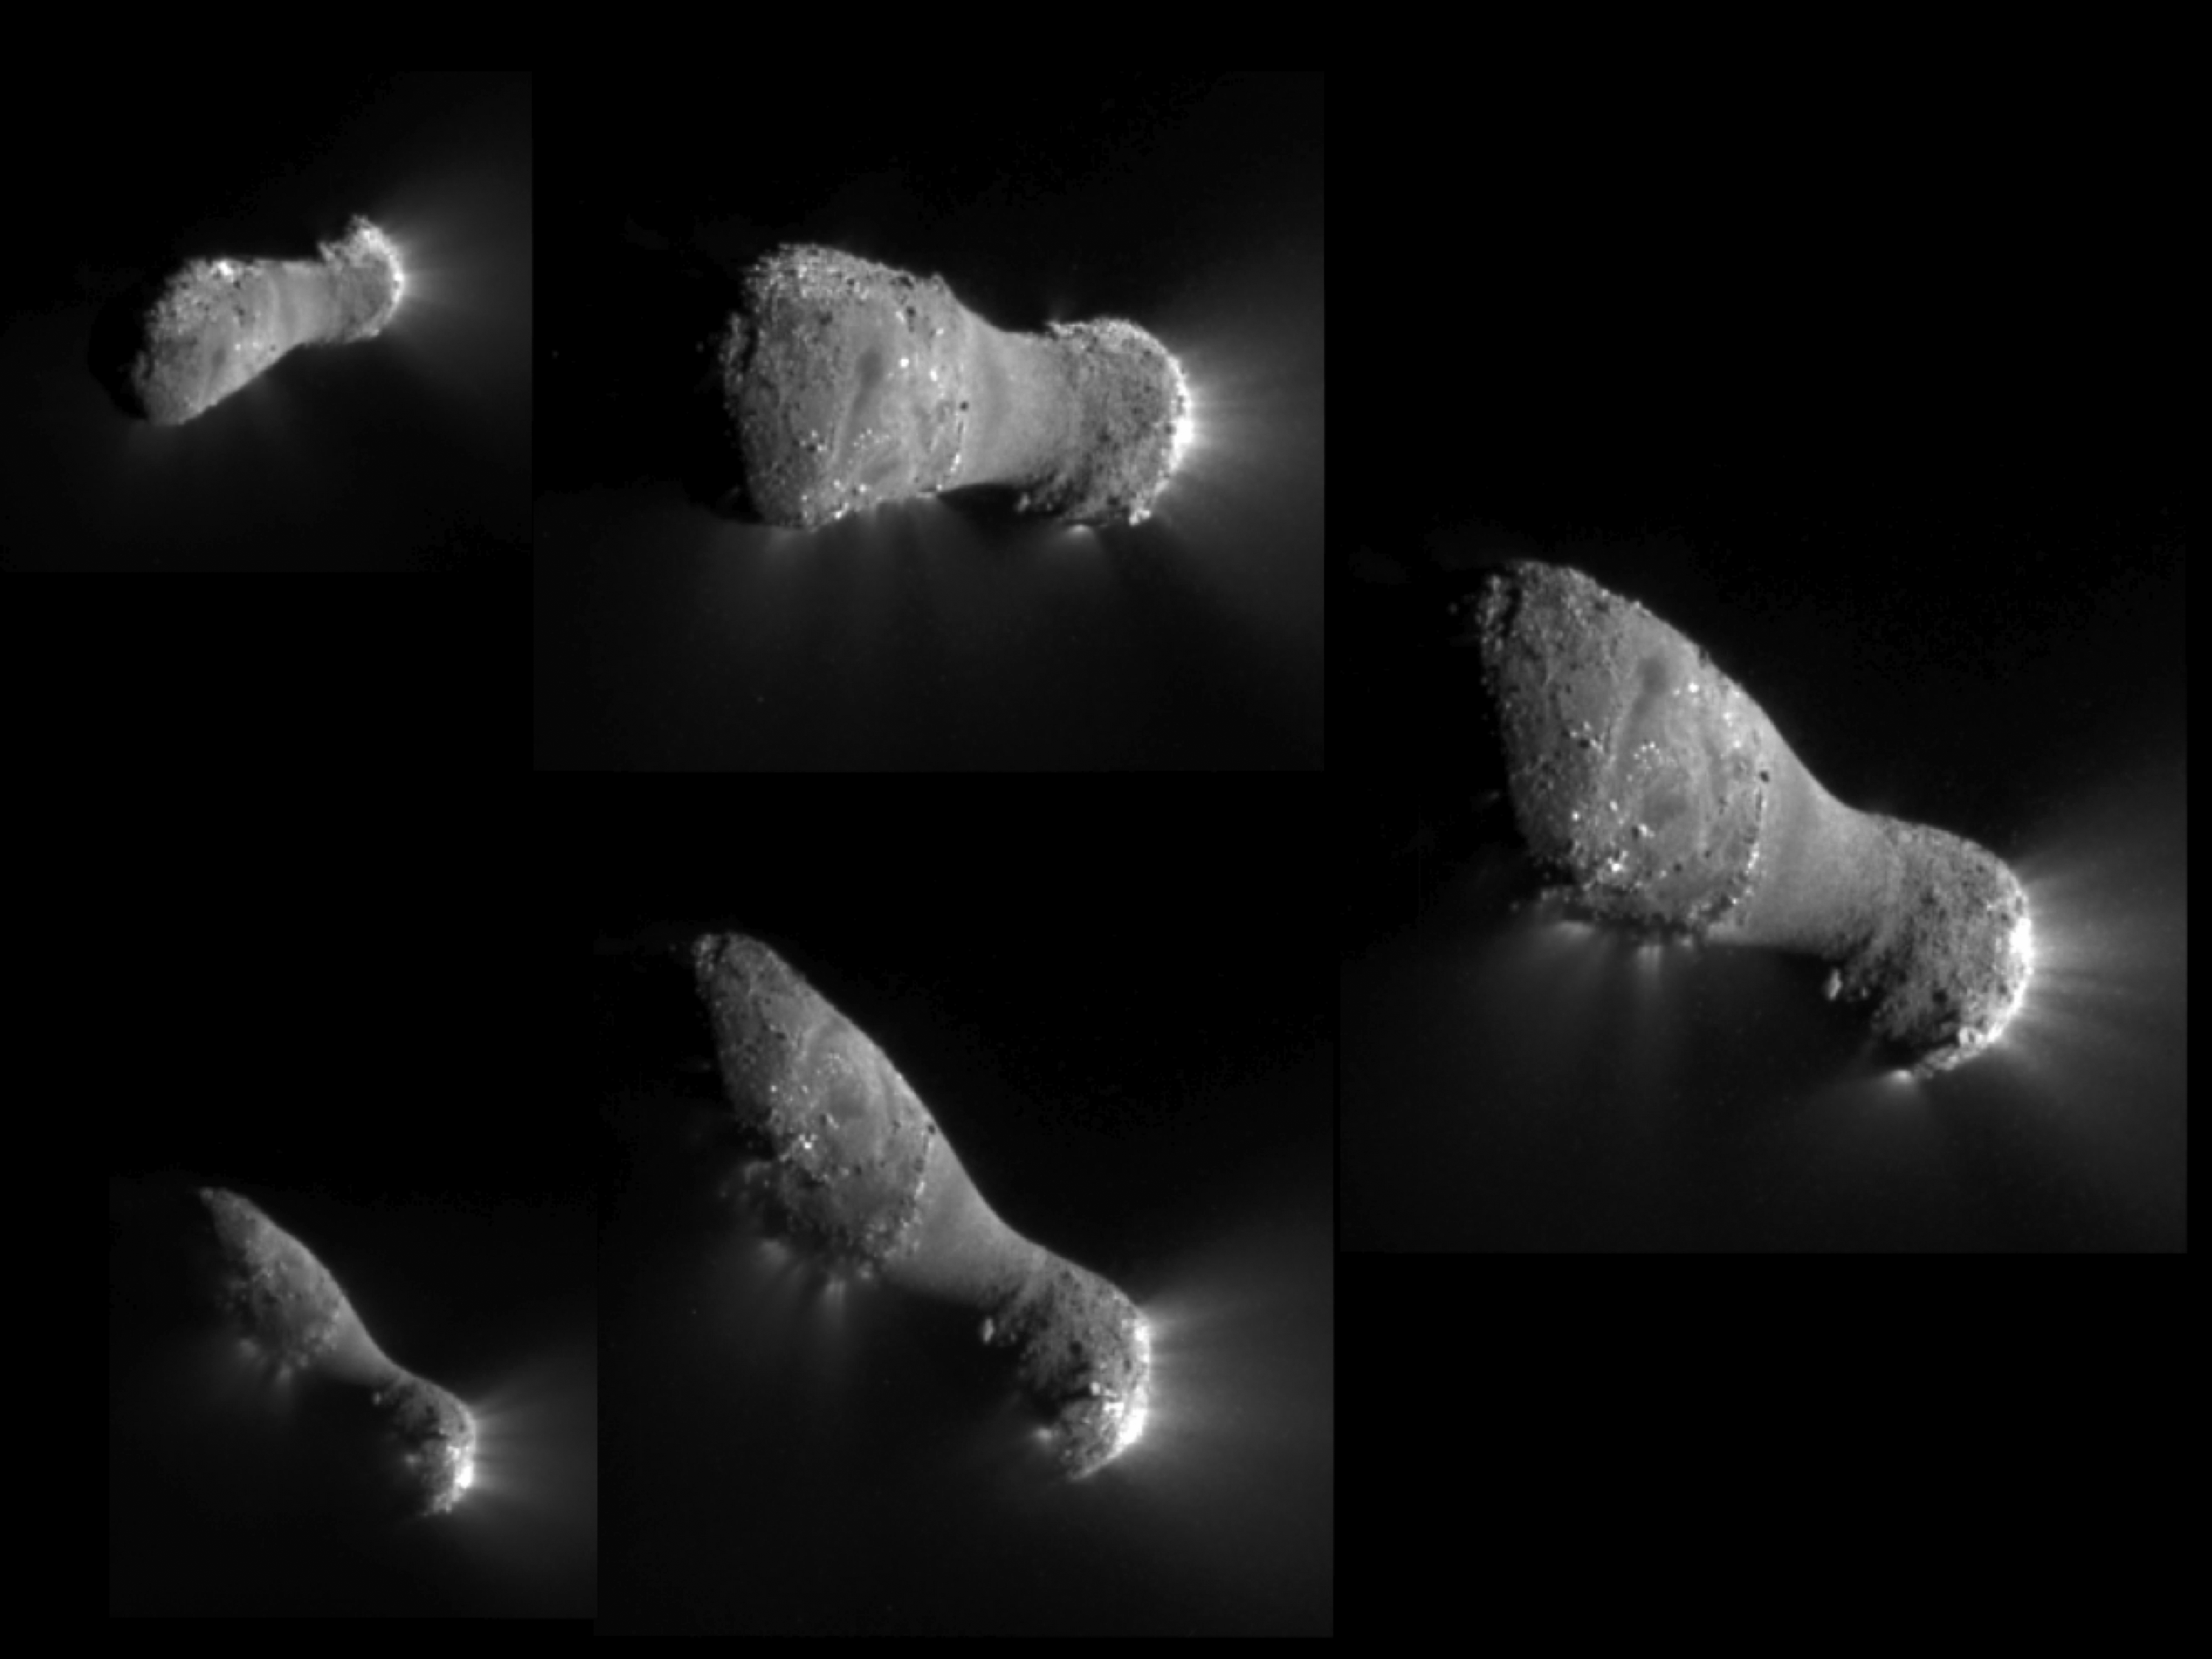

Flying Under Comet Hartley 2

This image montage shows comet Hartley 2 as NASA’s EPOXI mission approached and flew under the comet. The images progress in time clockwise, starting at the top left.

The image was taken by EPOXI’s Medium-Resolution Instrument on Nov. 4, 2010. The sun is to the right.

Credit: NASA/JPL-Caltech/UMD